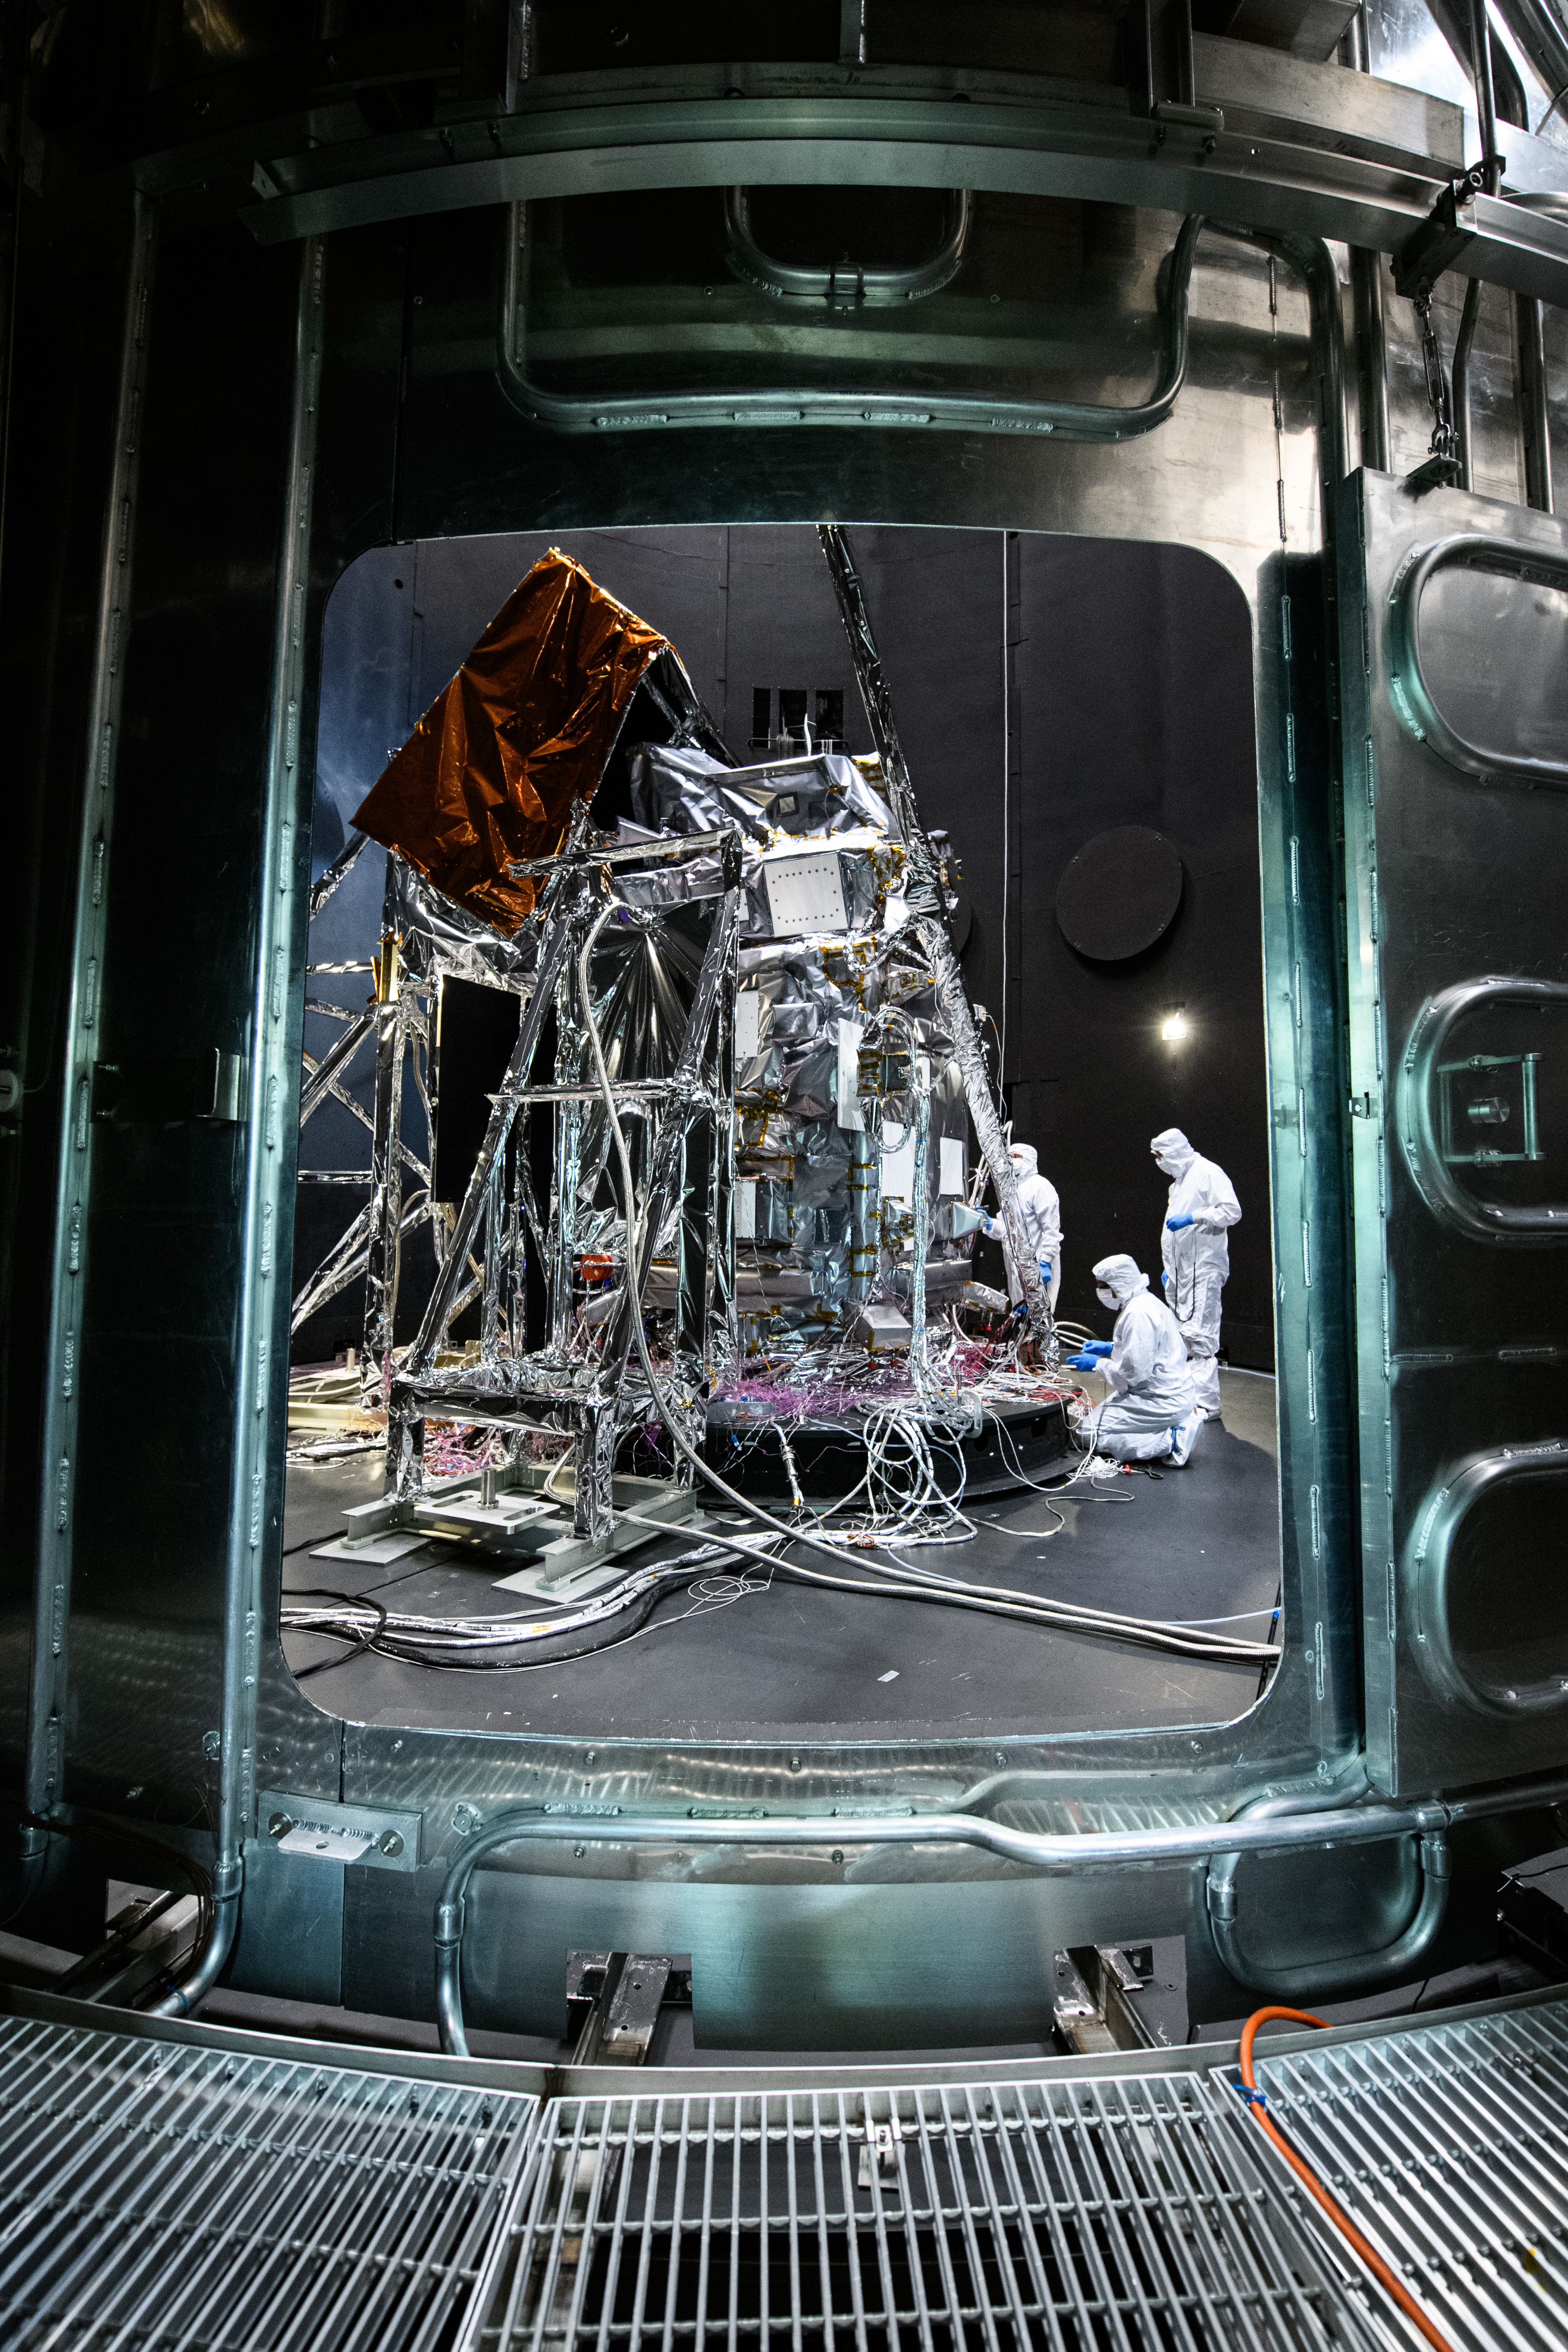

The Plankton, Aerosol, Cloud, ocean Ecosystem (PACE) Observatory inside the Space Environment Simulator (SES) thermal vacuuum chamber before thermal environmental testing at NASA's Goddard Space Flight Center in Greenbelt, Maryland on June 16th, 2023. PACE's unprecedented spectral coverage will provide the first-ever global measurements designed to identify phytoplankton community composition. The mission will make global ocean color measurements, using the Ocean Color Instrument (OCI), to provide extended data records on ocean ecology and global biogeochemistry along with polarimetry measurements, using the Spectro-polarimeter for Planetary Exploration (SPEXone) and the Hyper Angular Research Polarimeter (HARP2) to provide extended data records on clouds and aerosols. The Earth-observing satellite mission, built at Goddard Space Flight Center in Greenbelt, MD, will continue and advance observations of global ocean color, biogeochemistry, and ecology, as well as the carbon cycle, aerosols and clouds.

Credit: NASA / Denny Henry